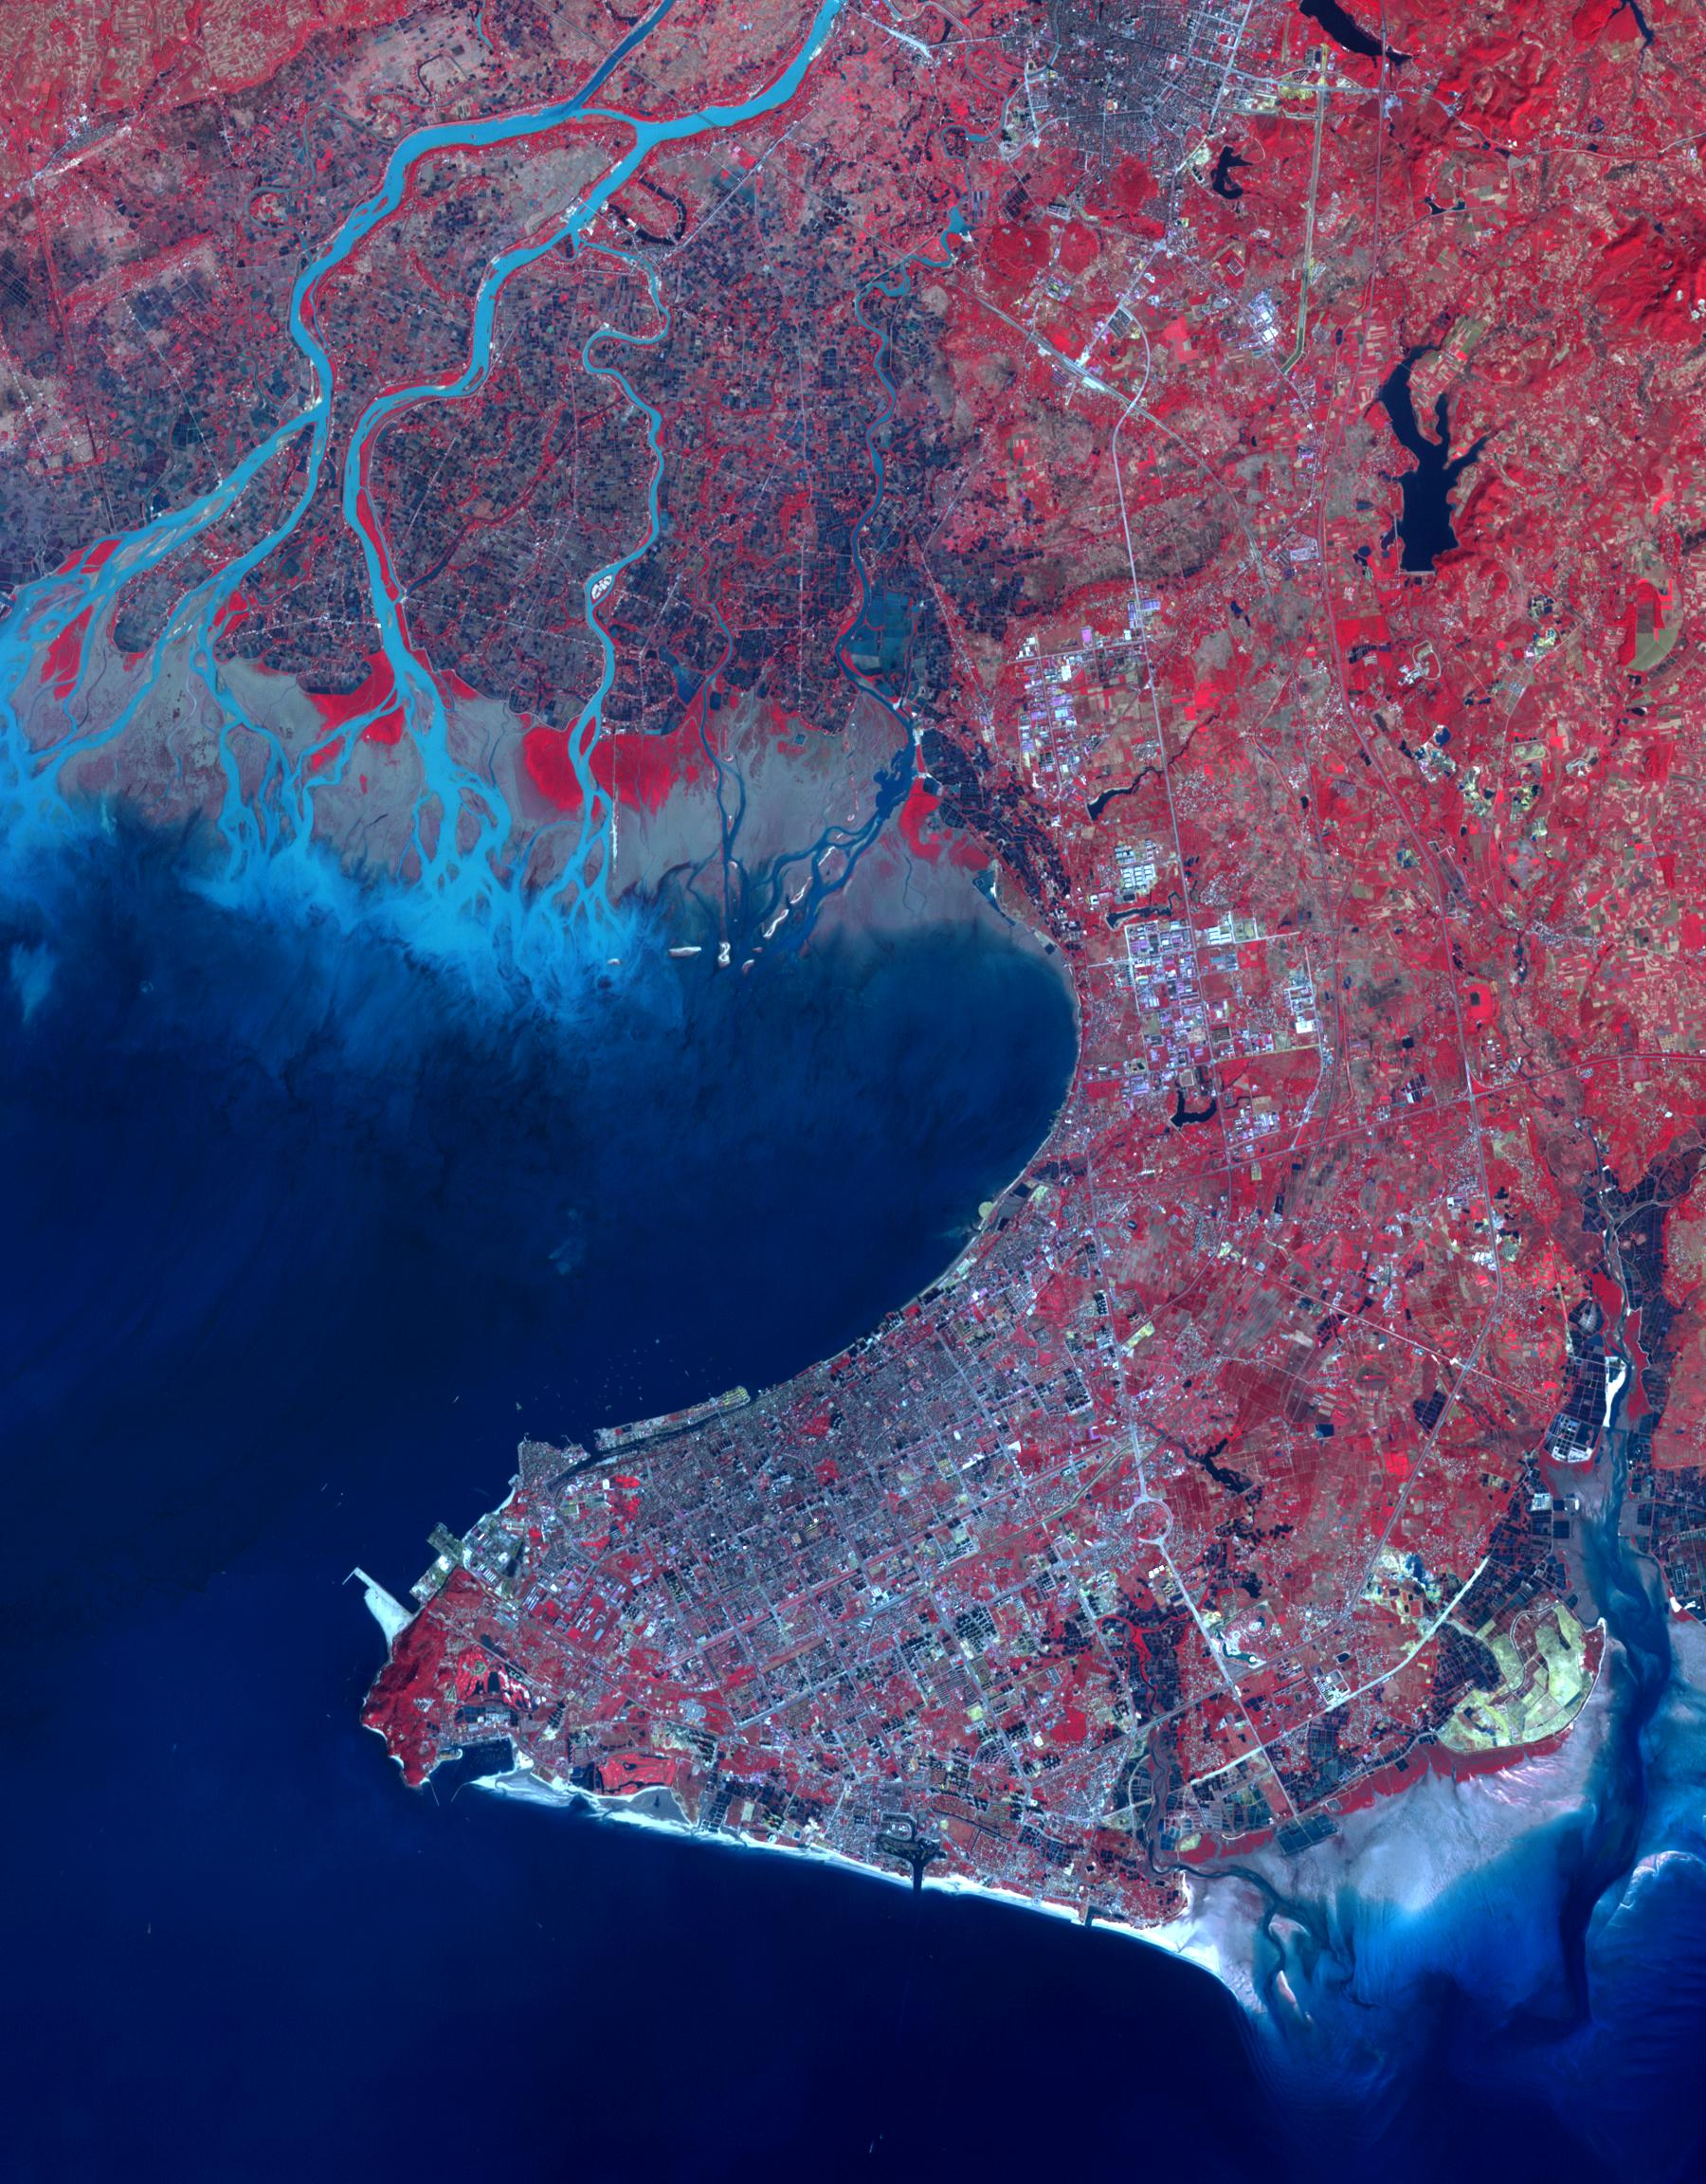

Beihai, Guanxi, China

Beihai is a city in the south of Guangxi, People’s republic of China. It is a seaport on the north shore of the Gulf of Tonkin. Historically it has been an international trade port for many provinces to the north. From a prefecture-level population of about 500,000 in 1990, Beihai has grown to over 1,600,000 in 2013. Between the years 2006 and 2020, Beihai is predicted to be the world’s fastest growing city. The Landsat image was acquired on 31 December 1988, the ASTER image on 31 December 2014. The images cover an area of 27 by 34 km, and are located at 21.5 degrees north, 109.1 degrees east.

With its 14 spectral bands from the visible to the thermal infrared wavelength region and its high spatial resolution of 15 to 90 meters (about 50 to 300 feet), ASTER images Earth to map and monitor the changing surface of our planet. ASTER is one of five Earth-observing instruments launched Dec. 18, 1999, on Terra. The instrument was built by Japan’s Ministry of Economy, Trade and Industry. A joint U.S./Japan science team is responsible for validation and calibration of the instrument and data products.

The broad spectral coverage and high spectral resolution of ASTER provides scientists in numerous disciplines with critical information for surface mapping and monitoring of dynamic conditions and temporal change. Example applications are: monitoring glacial advances and retreats; monitoring potentially active volcanoes; identifying crop stress; determining cloud morphology and physical properties; wetlands evaluation; thermal pollution monitoring; coral reef degradation; surface temperature mapping of soils and geology; and measuring surface heat balance.

The U.S. science team is located at NASA’s Jet Propulsion Laboratory, Pasadena, Calif. The Terra mission is part of NASA’s Science Mission Directorate, Washington, D.C.

Credit: NASA/GSFC/METI/ERSDAC/JAROS, and U.S./Japan ASTER Science Team